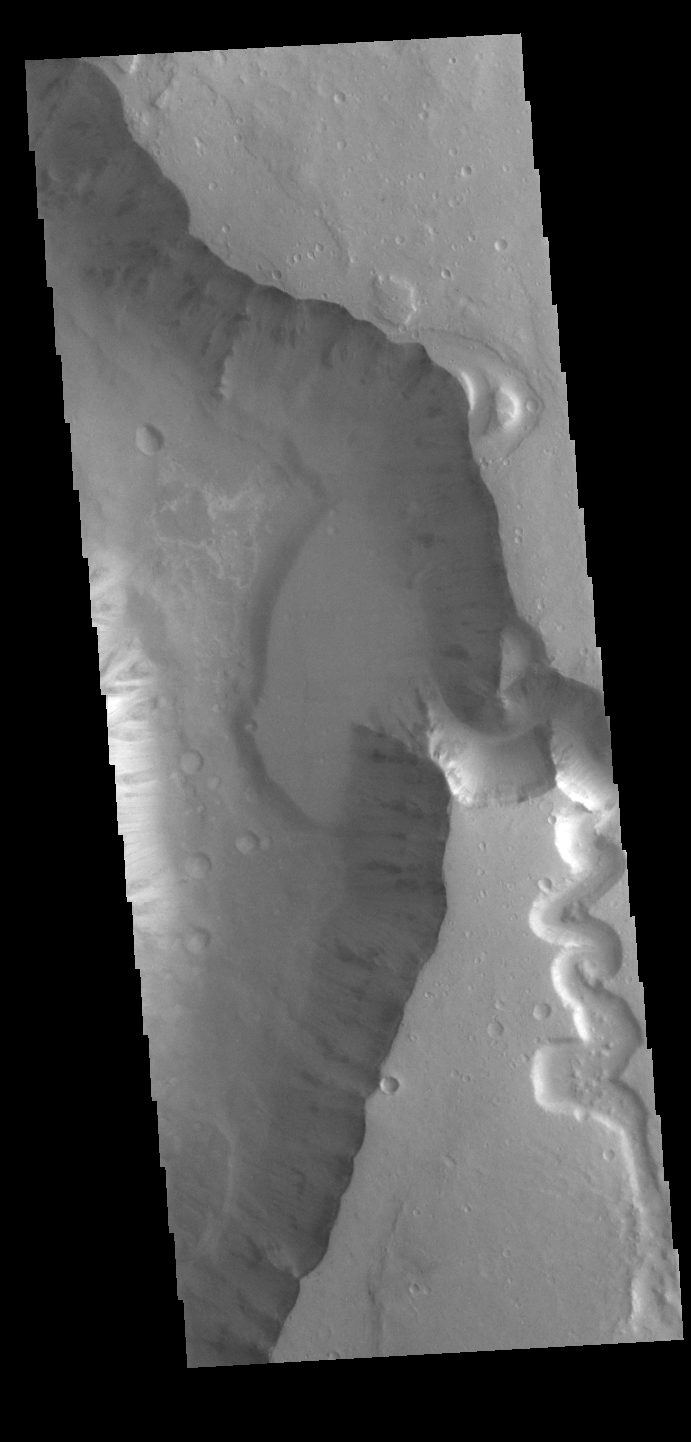

Shalbatana Vallis

Today’s VIS image shows a small section of Shalbatana Vallis. Located in Xanthe Terra, Shalbatana Vallis is an outflow channel carved by massive floods of escaping groundwater whose source lies far to the south of this image. This channel, and all others in this region, drain into Chryse Planitia. Shalbatana Vallis is 1029km long (639 miles). A small tributary channel is located on the right side of the image. The flat lying bench on the side of the main channel may be a delta deposit created by the tributary channel.

Credit: NASA/JPL-Caltech/ASU